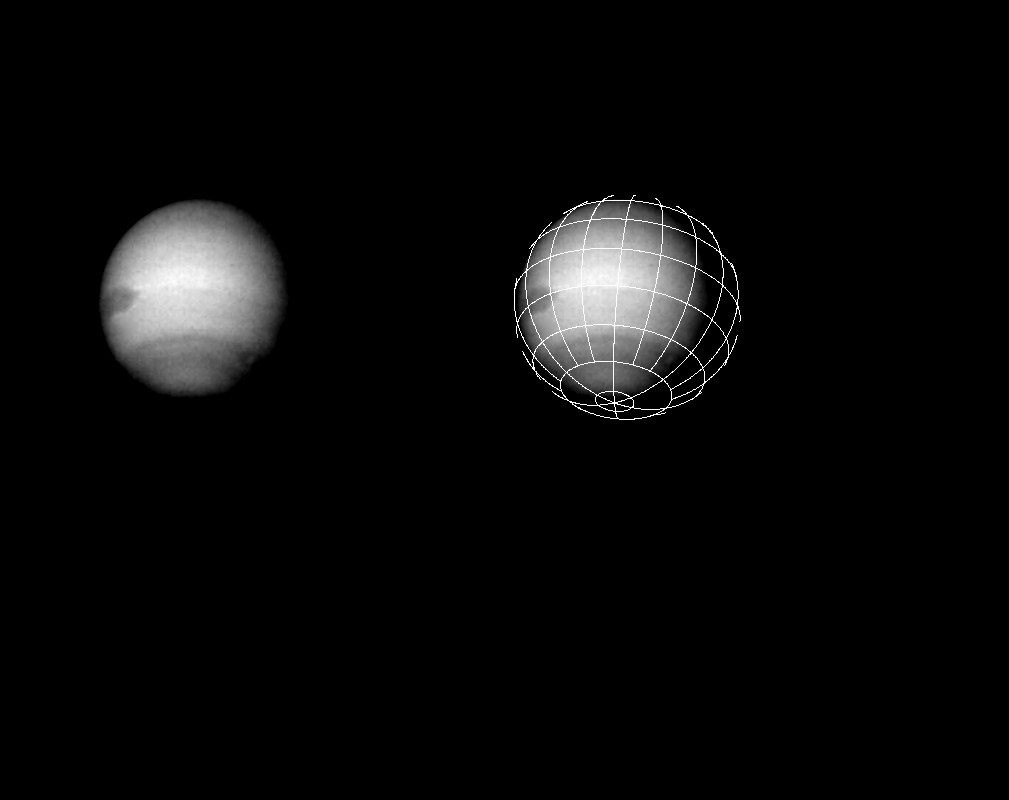

Neptune Through a Clear Filter

On July 23, 1989, the Voyager 2 spacecraft took this picture of Neptune through a clear filter on its narrow-angle camera. The image on the right has a latitude and longitude grid added for reference. Neptune’s Great Dark Spot is visible on the left limb of the planet at about 22.5 degrees south latitude. In previous photographs, less detail was visible; now additional structure associated with the dark spot has become apparent. The jagged right edge of the large spot is real and is probably caused by cloud motion. Voyager 2 was about 47 million kilometers (29 million miles) from Neptune when this picture was taken. The smaller dark spot in the southern dark band is visible on the lower right with a small, light circle at its center. The Jet Propulsion Laboratory manages the Voyager Project for NASA’s Office of Space Science and Applications.

Credit: NASA/JPL